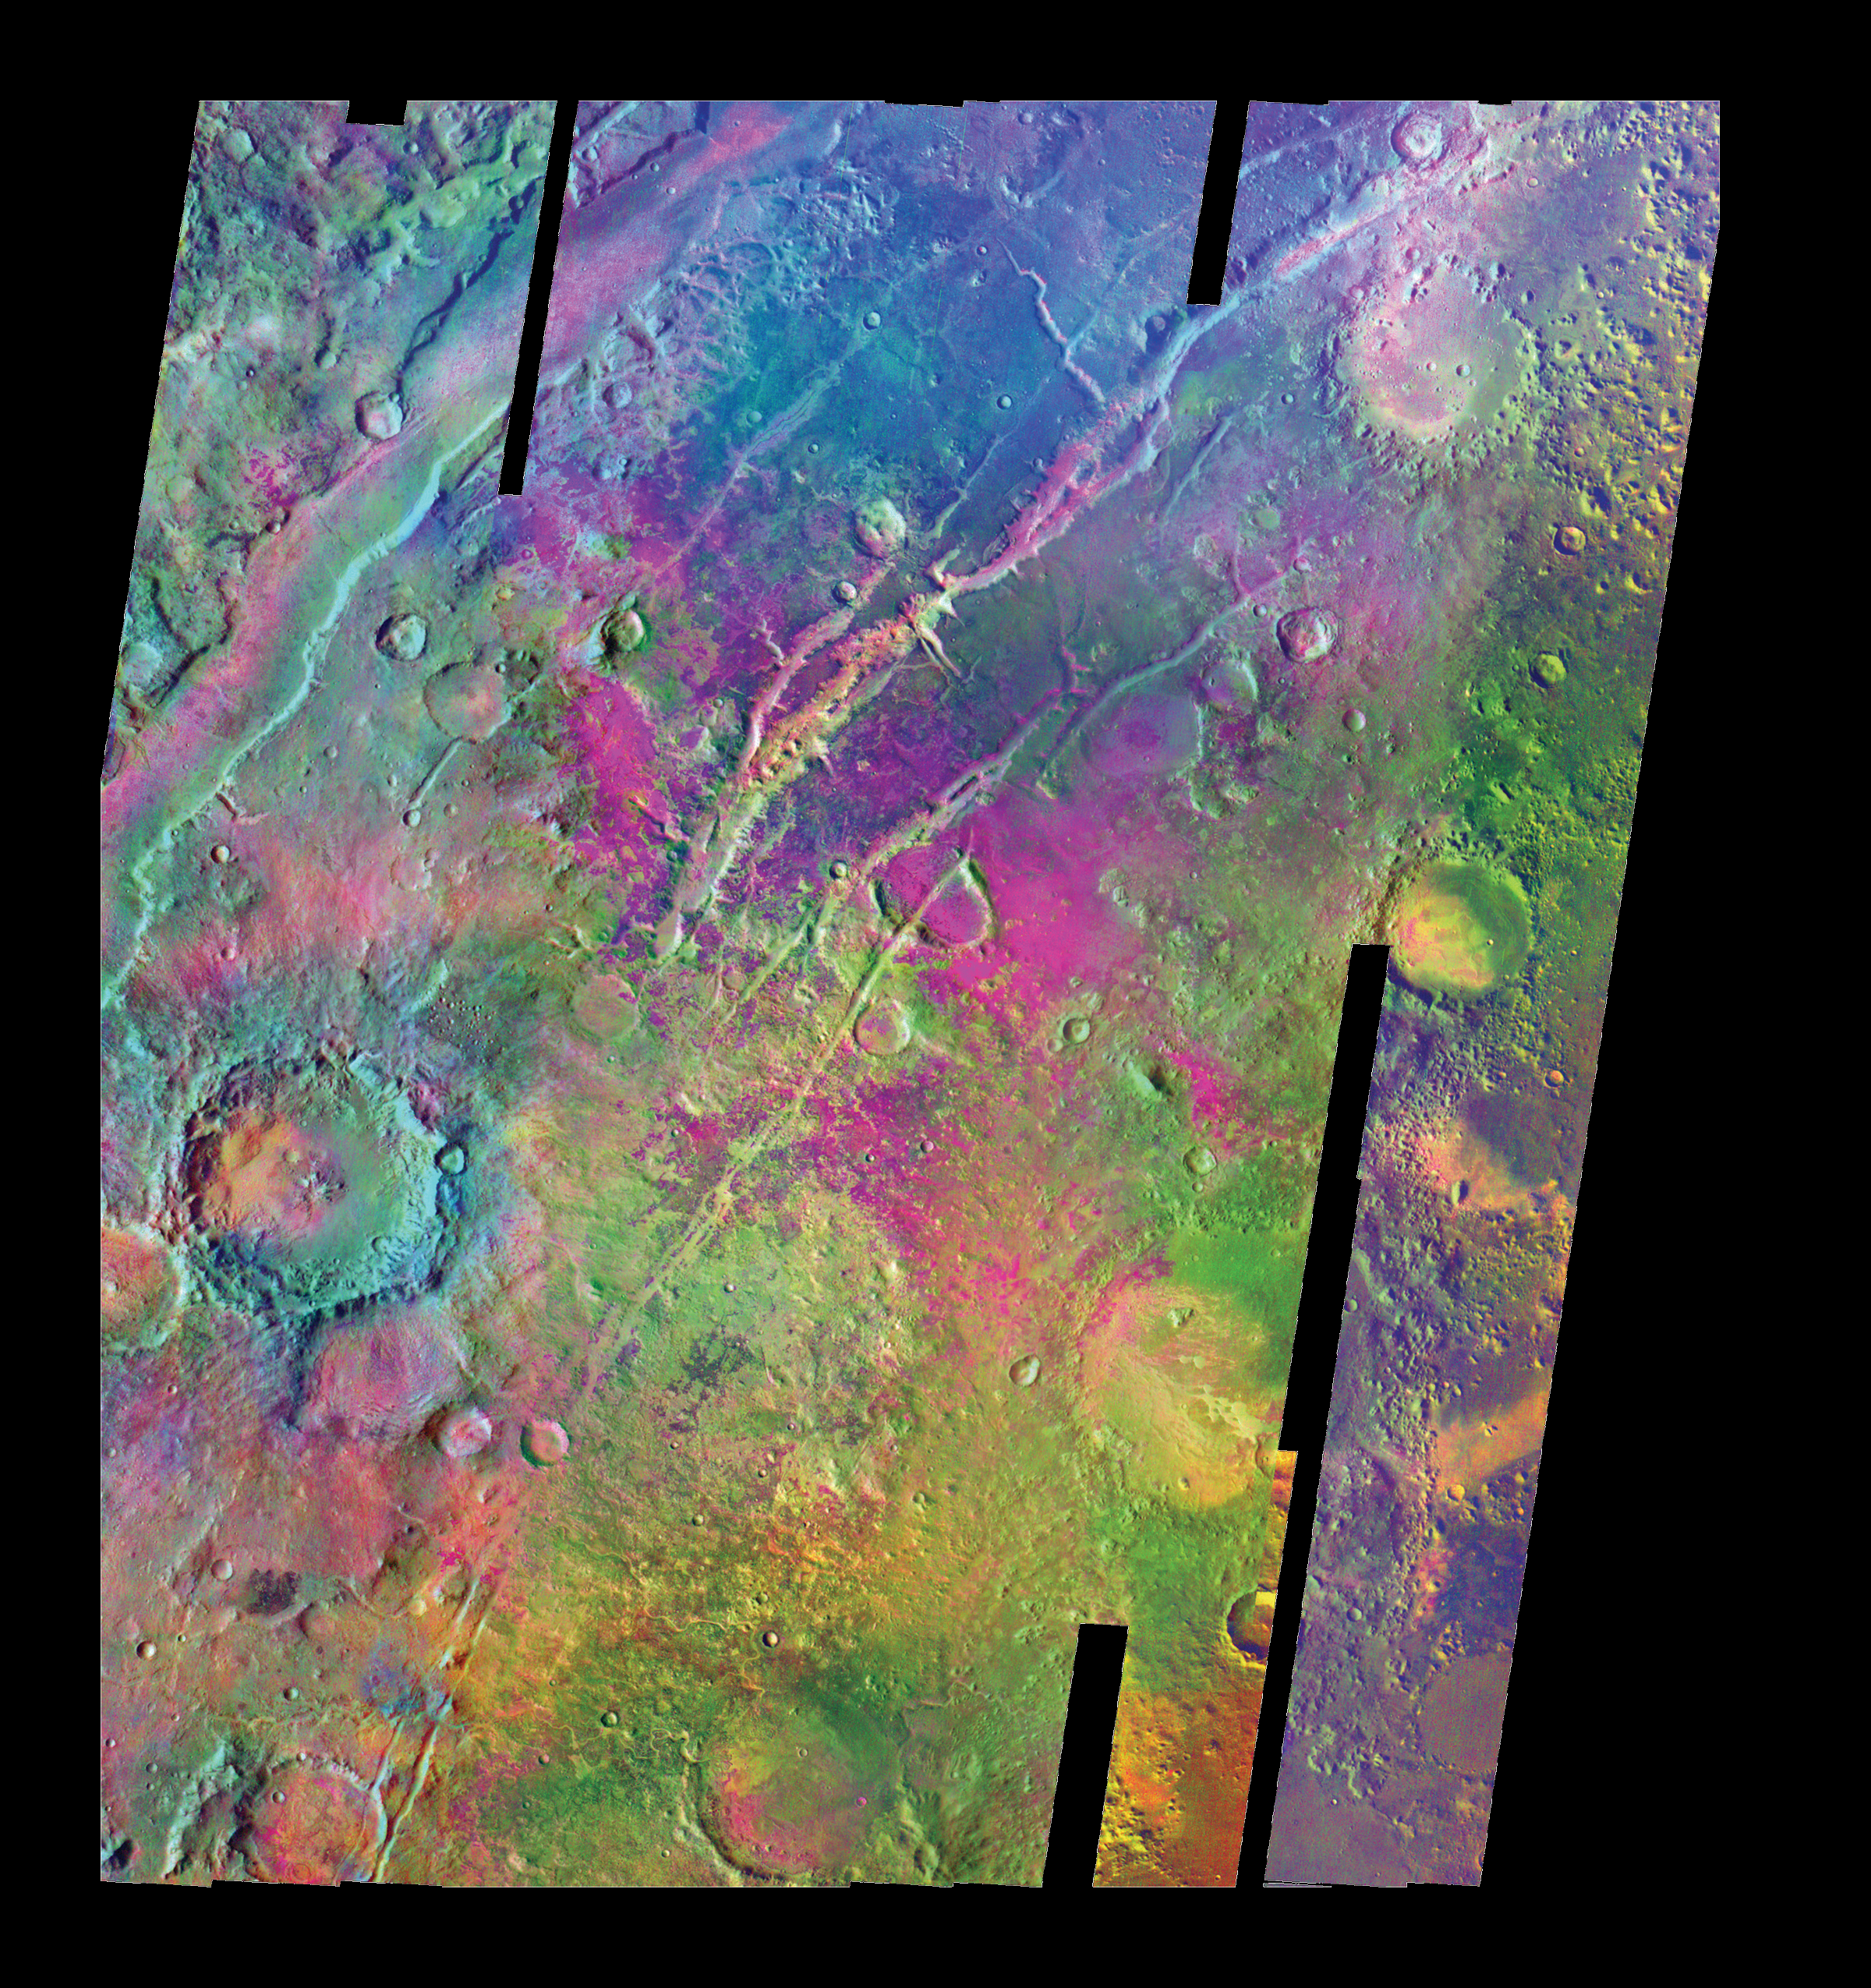

Olivine-Rich Bedrock Around Nili Fossae

Colors indicate infrared emission signatures in this mosaic of images from NASA’s Mars Odyssey orbiter of a region of martian troughs named Nili Fossae. Analysis of this information from Odyssey’s Thermal Emission Imaging System suggests that a deposit rich in the mineral olivine is about four times larger than indicated in earlier data from a lower-resolution infrared instrument on NASA’s Mars Global Surveyor. The olivine-rich exposures appear magenta to purple-blue in this color-coding.

Olivine can turn into other minerals rapidly in the presence of water. This deposit, in a relatively old region of Mars’ surface adjacent to one of the planet’s largest volcanoes, Syrtis Major, suggests the region may never have seen much water.

The mosaic covers most of an area about 380 kilometers (about 240 miles) wide, from 75 degrees to 81 degrees in east longitude and from 18 degrees to 25 degrees in north latitude. North is up. Emission intensities at infrared wavelengths of 12.57 microns, 11.04 microns and 9.35 microns are displayed in red, green and blue, respectively.

This mosaic was presented in a report in the June 2005 issue of the journal Geology.

Credit: NASA/JPL/ASU